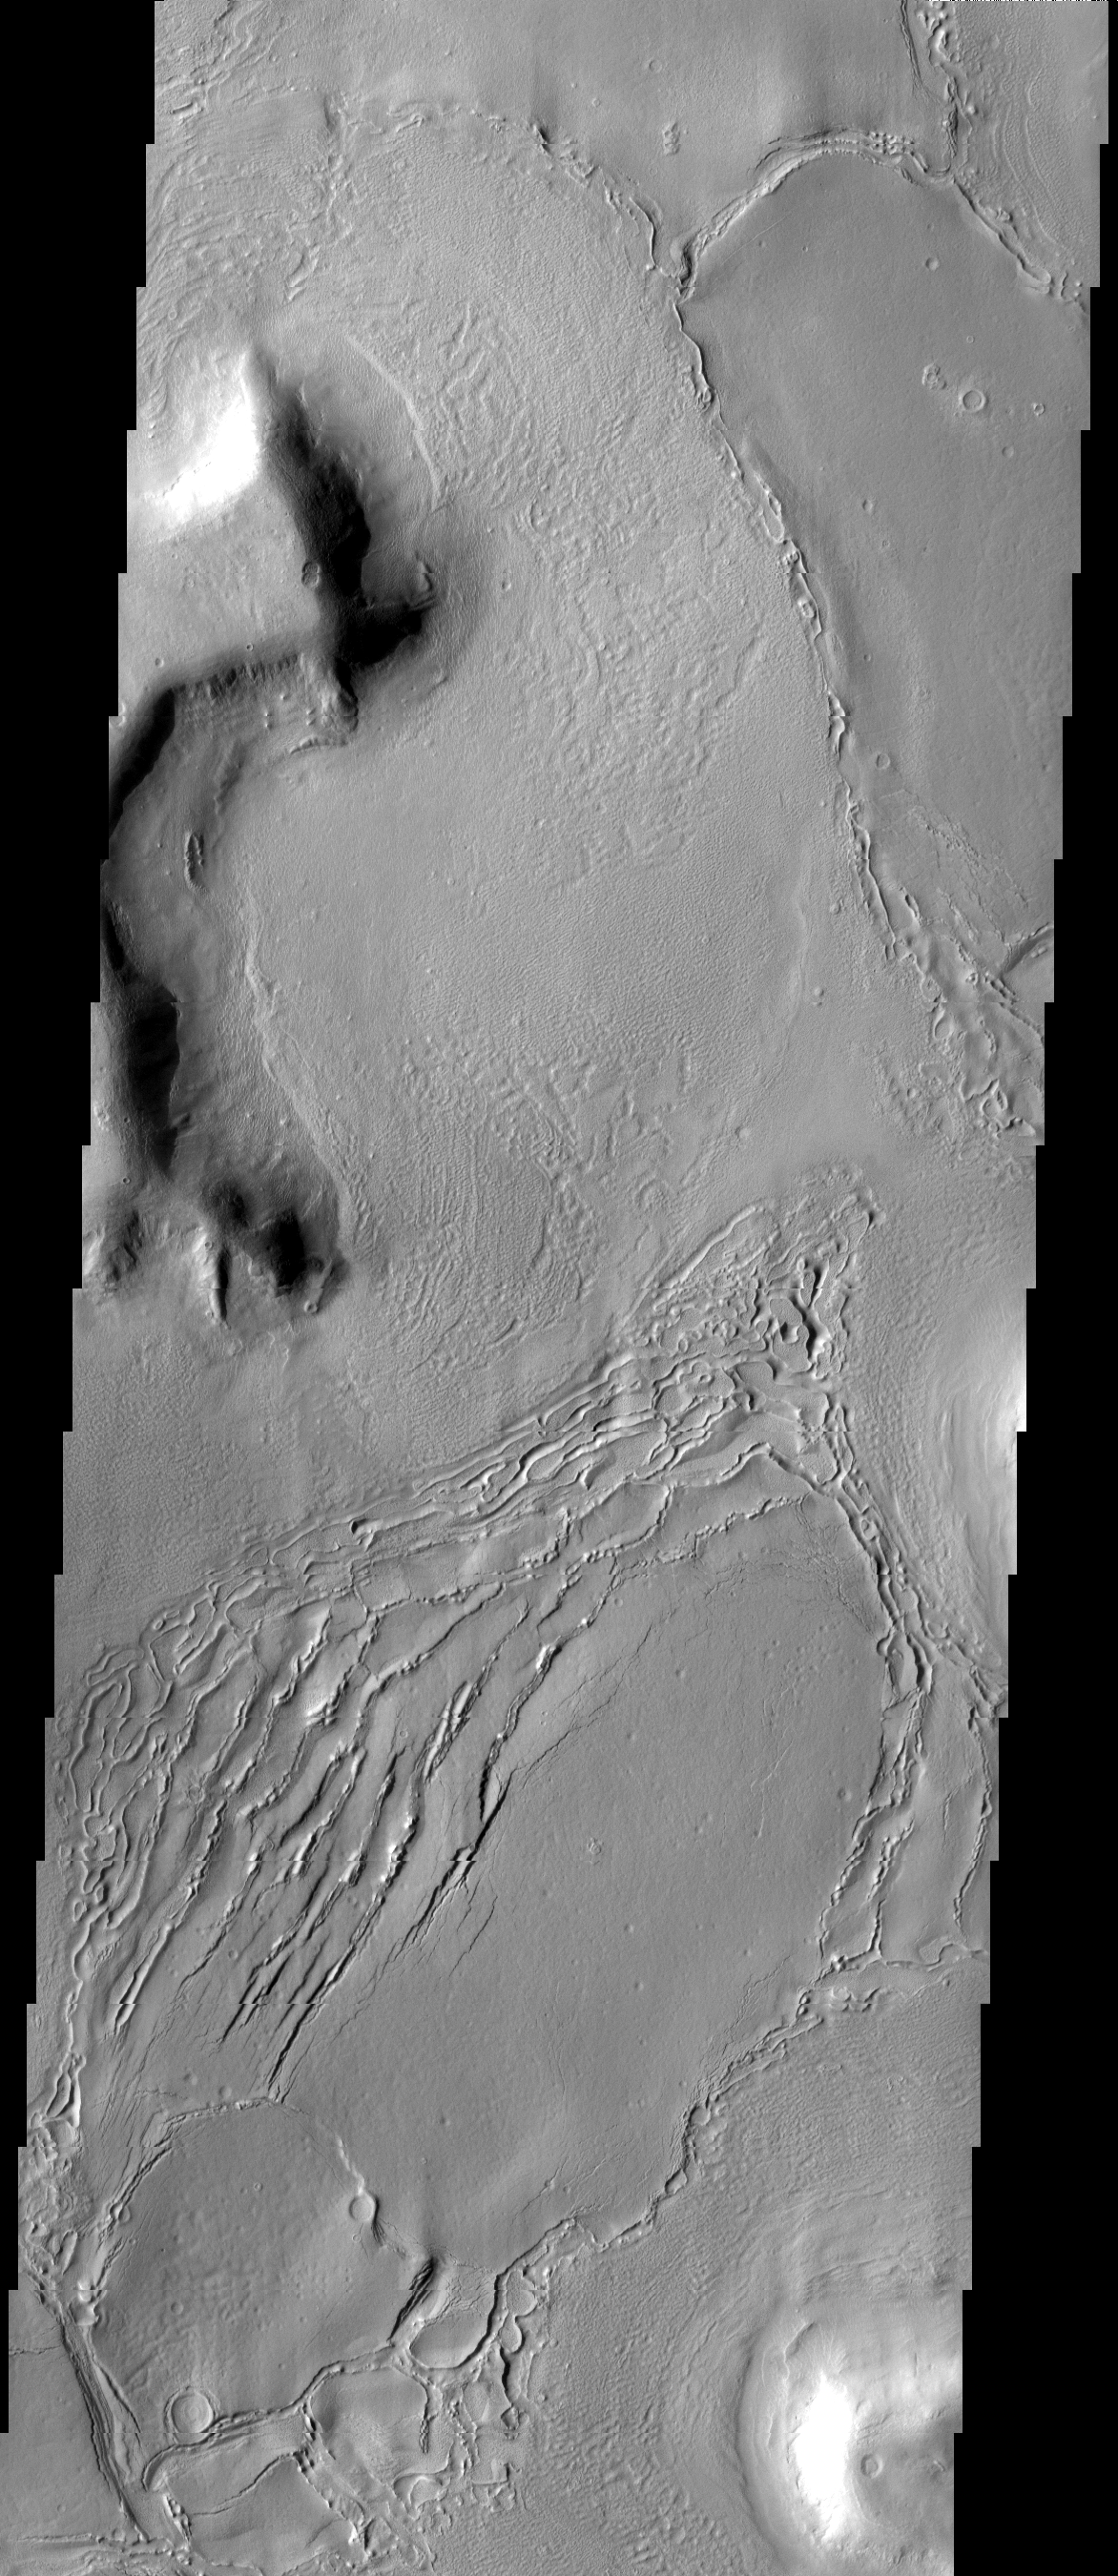

Deuteronilus

This image shows part of one of the many mesas that comprise Deuteronilus Mensae as well as the surrounding debris slope and plains surface. The surface texture/patterns indicate that subsurface volitiles may exist in this region.

Image information: VIS instrument. Latitude 44.2N, Longitude 25.3E. 19 meter/pixel resolution.

Please see the THEMIS Data Citation Note for details on crediting THEMIS images.

Note: this THEMIS visual image has not been radiometrically nor geometrically calibrated for this preliminary release. An empirical correction has been performed to remove instrumental effects. A linear shift has been applied in the cross-track and down-track direction to approximate spacecraft and planetary motion. Fully calibrated and geometrically projected images will be released through the Planetary Data System in accordance with Project policies at a later time.

NASA’s Jet Propulsion Laboratory manages the 2001 Mars Odyssey mission for NASA’s Office of Space Science, Washington, D.C. The Thermal Emission Imaging System (THEMIS) was developed by Arizona State University, Tempe, in collaboration with Raytheon Santa Barbara Remote Sensing. The THEMIS investigation is led by Dr. Philip Christensen at Arizona State University. Lockheed Martin Astronautics, Denver, is the prime contractor for the Odyssey project, and developed and built the orbiter. Mission operations are conducted jointly from Lockheed Martin and from JPL, a division of the California Institute of Technology in Pasadena.

Credit: NASA/JPL/ASU